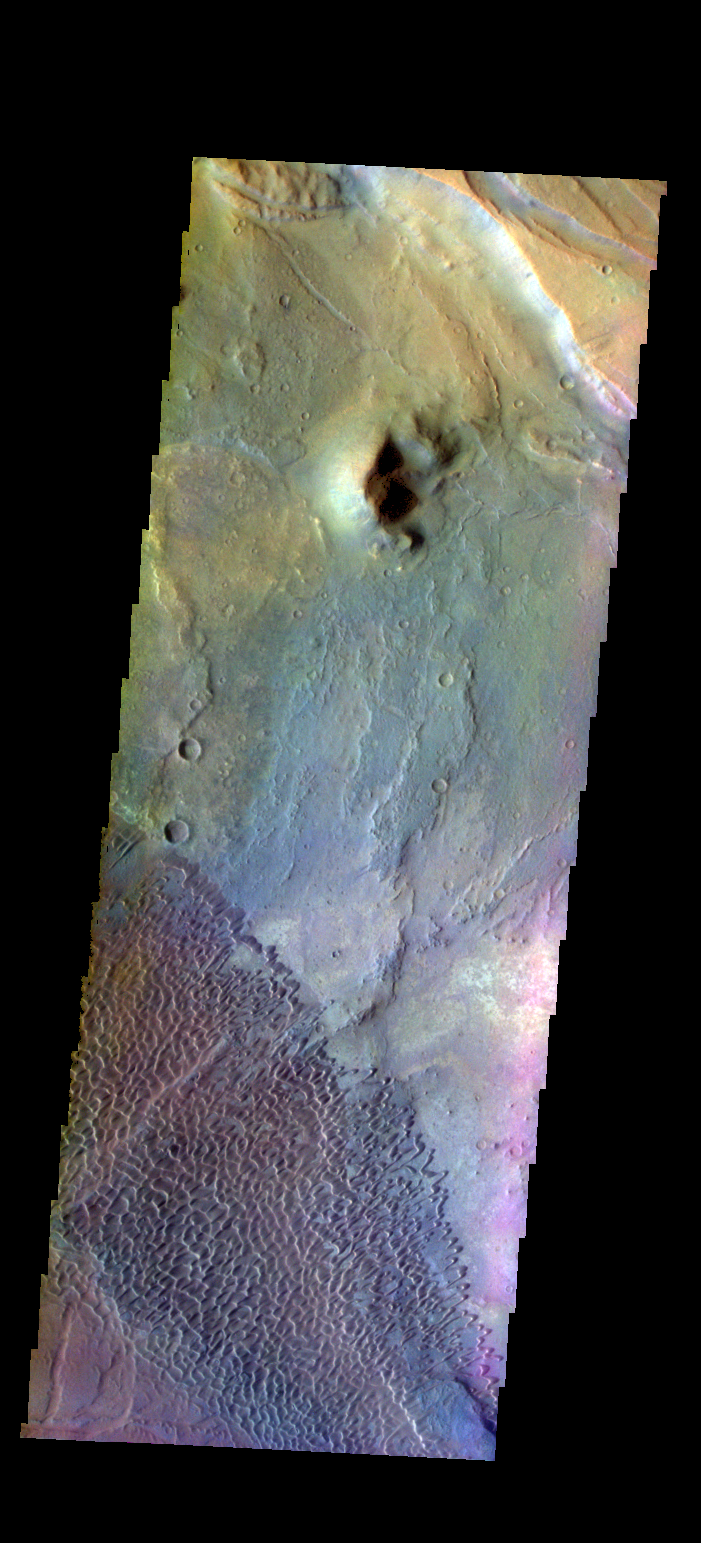

Investigating Mars: Nili and Meroe Paterae

This is a false color image of part of the Nili Patera dune field. High resolution imaging by other spacecraft has revealed that the dunes in this region are moving. Winds are blowing the dunes across a rough surface of regional volcanic lava flows. The paterae are calderas on the volcanic complex called Syrtis Major Planum. Dunes are found in both Nili and Meroe Paterae and in the region between the two calderas.

The THEMIS VIS camera contains 5 filters. The data from different filters can be combined in multiple ways to create a false color image. These false color images may reveal subtle variations of the surface not easily identified in a single band image.

The Odyssey spacecraft has spent over 15 years in orbit around Mars, circling the planet more than 69000 times. It holds the record for longest working spacecraft at Mars. THEMIS, the IR/VIS camera system, has collected data for the entire mission and provides images covering all seasons and lighting conditions. Over the years many features of interest have received repeated imaging, building up a suite of images covering the entire feature. From the deepest chasma to the tallest volcano, individual dunes inside craters and dune fields that encircle the north pole, channels carved by water and lava, and a variety of other feature, THEMIS has imaged them all. For the next several months the image of the day will focus on the Tharsis volcanoes, the various chasmata of Valles Marineris, and the major dunes fields. We hope you enjoy these images!

Credit: NASA/JPL-Caltech/ASU